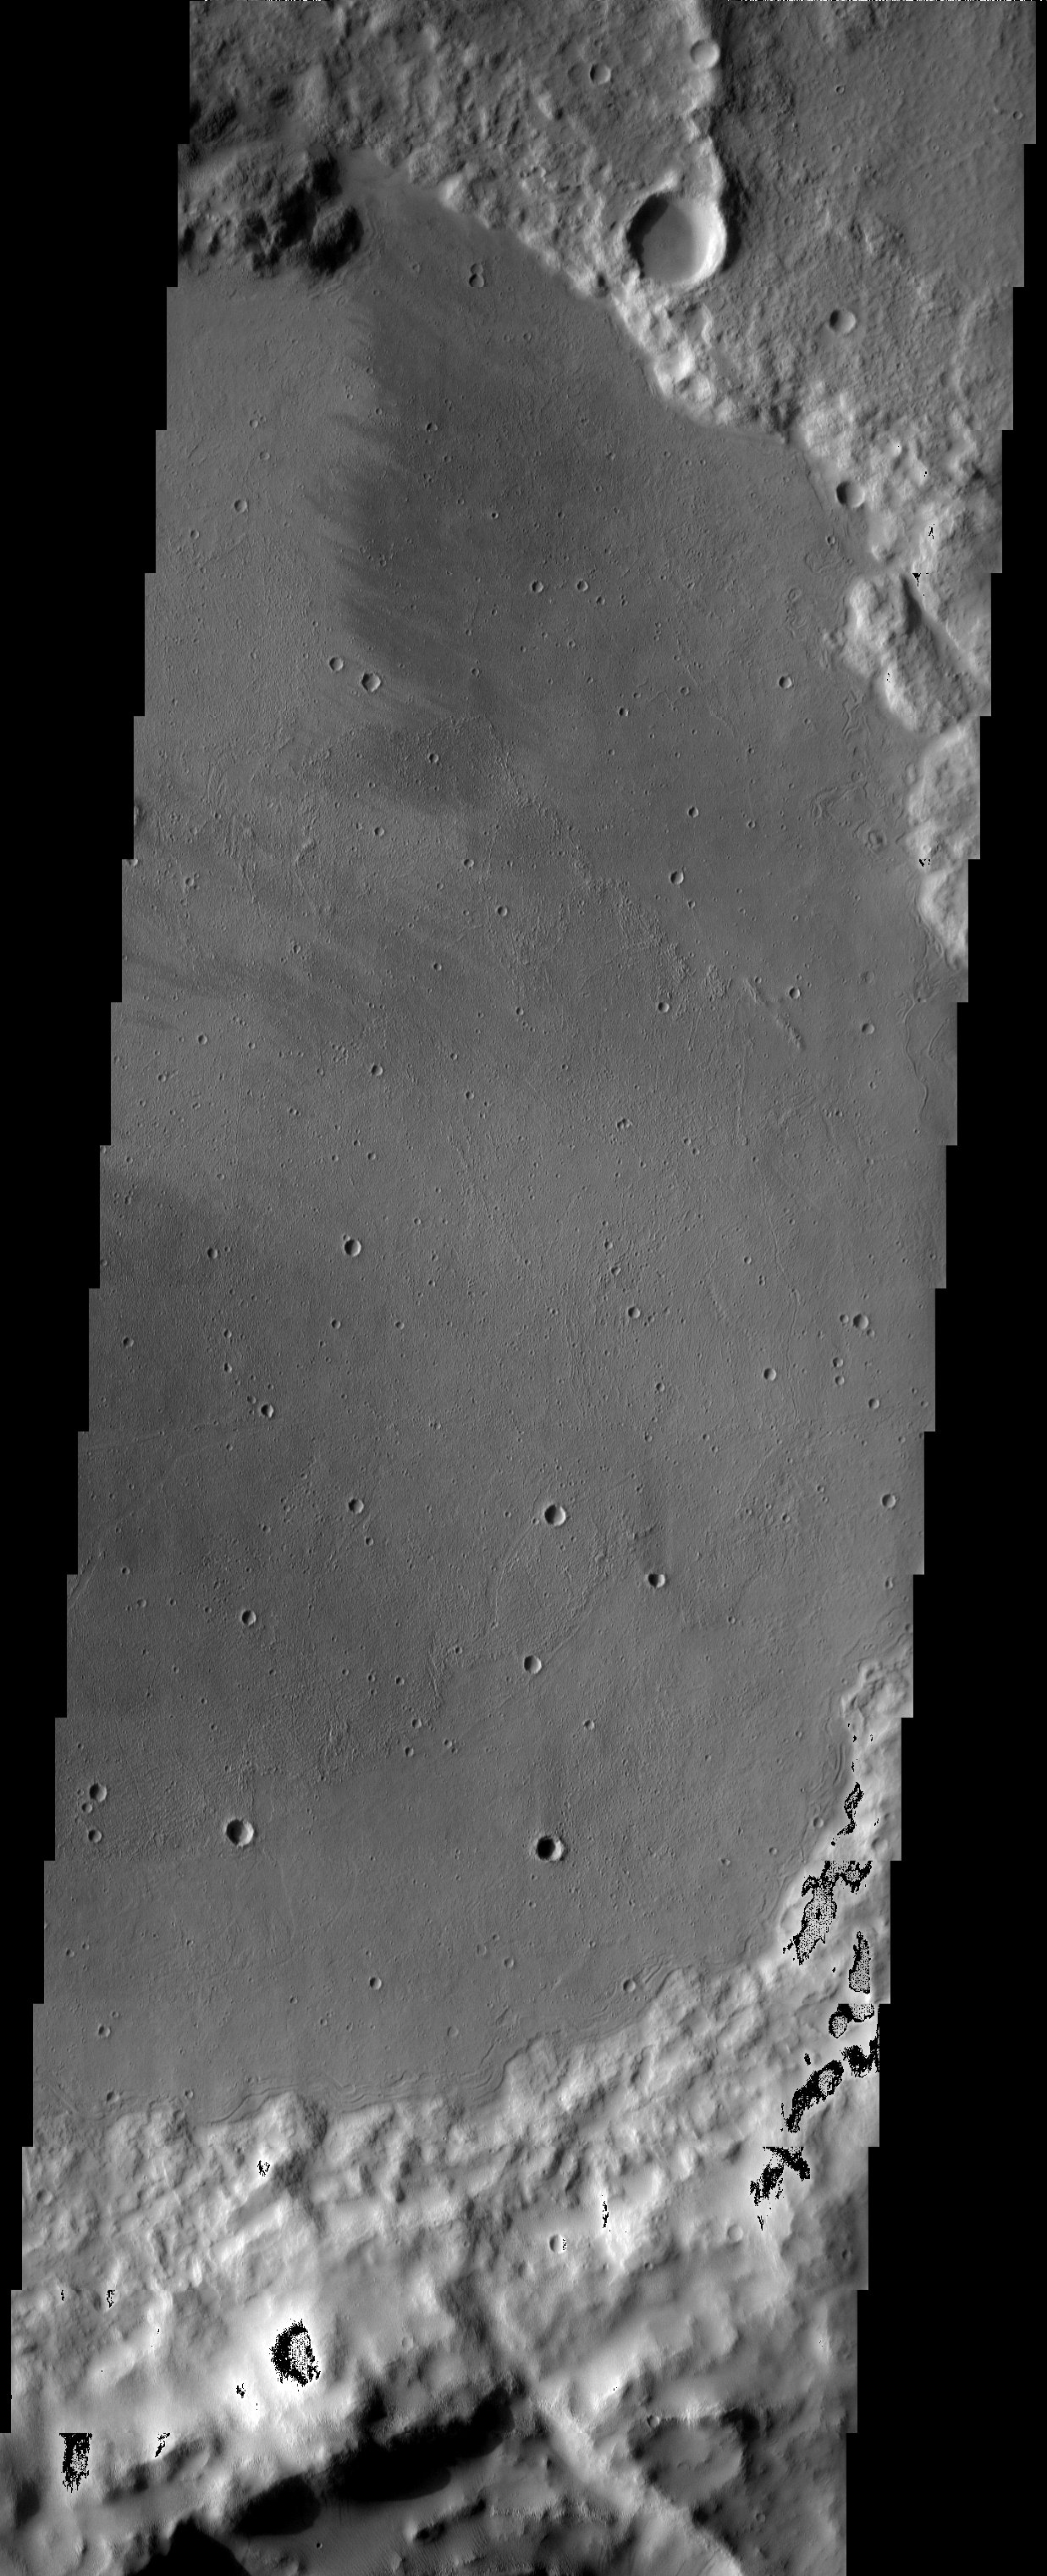

Flooded Crater in Terra Sirenum

The floor of this crater displays interesting textures and it appears to have been flooded by some type of material. It is unclear if this material was fluvially emplaced mud (hyperconcentrated flows) or lava. However, there are no volcanic constructs in the immediate region and the fact that the crater rim was breached by Labou Vallis to the east (see regional view in image context) suggests that this material may indeed be mudflows.

Note: this THEMIS visual image has not been radiometrically nor geometrically calibrated for this preliminary release. An empirical correction has been performed to remove instrumental effects. A linear shift has been applied in the cross-track and down-track direction to approximate spacecraft and planetary motion. Fully calibrated and geometrically projected images will be released through the Planetary Data System in accordance with Project policies at a later time.

NASA’s Jet Propulsion Laboratory manages the 2001 Mars Odyssey mission for NASA’s Office of Space Science, Washington, D.C. The Thermal Emission Imaging System (THEMIS) was developed by Arizona State University, Tempe, in collaboration with Raytheon Santa Barbara Remote Sensing. The THEMIS investigation is led by Dr. Philip Christensen at Arizona State University. Lockheed Martin Astronautics, Denver, is the prime contractor for the Odyssey project, and developed and built the orbiter. Mission operations are conducted jointly from Lockheed Martin and from JPL, a division of the California Institute of Technology in Pasadena.

Image information: VIS instrument. Latitude -9.8, Longitude 207.6 East (152.4 West). 19 meter/pixel resolution.

Credit: NASA/JPL/Arizona State University